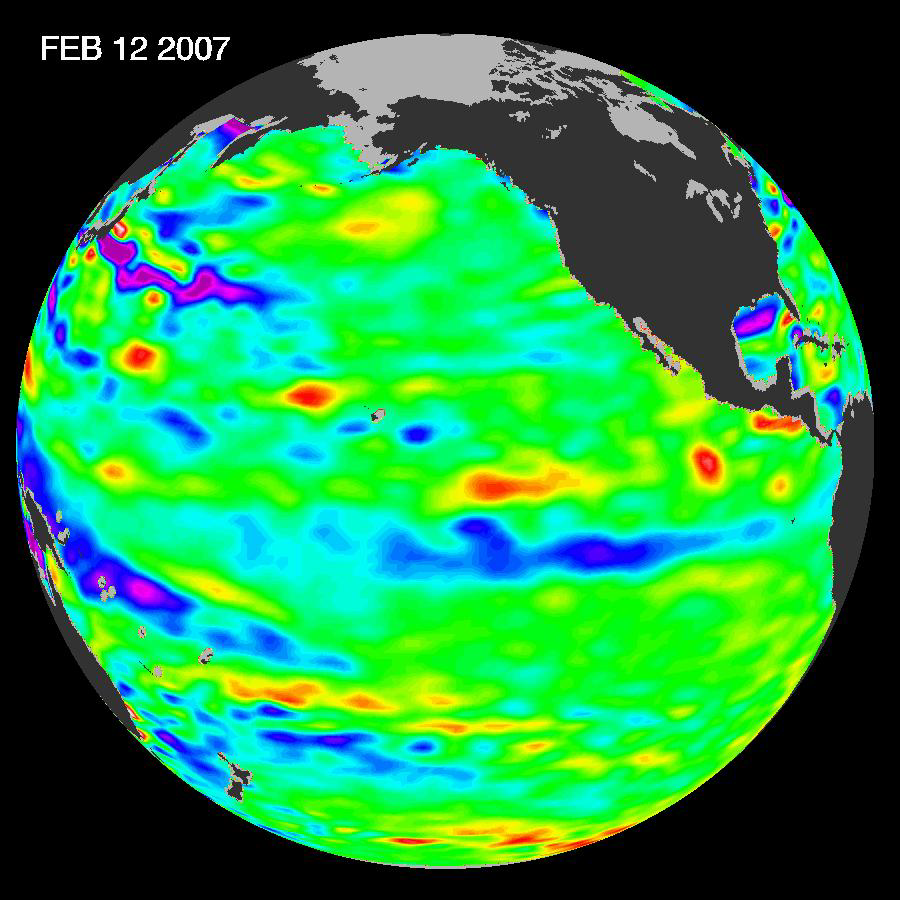

Pacific Shows Signs of Morphing From Warm El Nino To Cool La Nina

New data of sea-level heights from early February, 2007, by the Jason altimetric satellite show that the tropical Pacific Ocean has transitioned from a warm (El Niño) to a cool (La Niña) condition during the prior two months. The beginnings of a possible La Niña are indicated by the blue area (in the center of the image along the equator) of lower than normal sea level (cold water). It is not certain yet if this current cooling trend will eventually evolve into a long-lasting, well-developed La Niña.

“La Niña could send an already parched Western United States to its knees,” said JPL oceanographer Dr. Bill Patzert. “In the Southwest, we call La Niña the little lady with the big dry punch.”

A La Niña situation often follows an El Niño episode and is essentially the opposite of an El Niño condition. During a La Nina, trade winds are stronger than normal, and the cold water that normally exists along the coast of South America extends to the central equatorial Pacific. A La Niña situation changes global weather patterns and is associated with less moisture in the air, resulting in less rain along the coasts of North and South America. Jason will continue to track this developing switch in the climate.

This image of the Pacific Ocean was produced using sea-surface height measurements taken by the U.S.-French Jason satellite. The image is based on the average of 10 days of data centered on February 12, 2007, compared to the long-term average of observations from 1993 through 2005. In this image, places where the Pacific sea surface height is higher (warmer) than normal are yellow and red, and places where the sea surface is lower (cooler) than normal are blue and purple. Green shows where conditions are near normal. Sea-surface height is an indicator of the heat content of the upper ocean.

NASA’s Jet Propulsion Laboratory manages the U.S. portion of the U.S./French Jason mission for NASA’s Science Mission Directorate, Washington, D.C. JPL is a division of the California Institute of Technology, Pasadena, Calif.

Credit: NASA/JPL Ocean Surface Topography Team